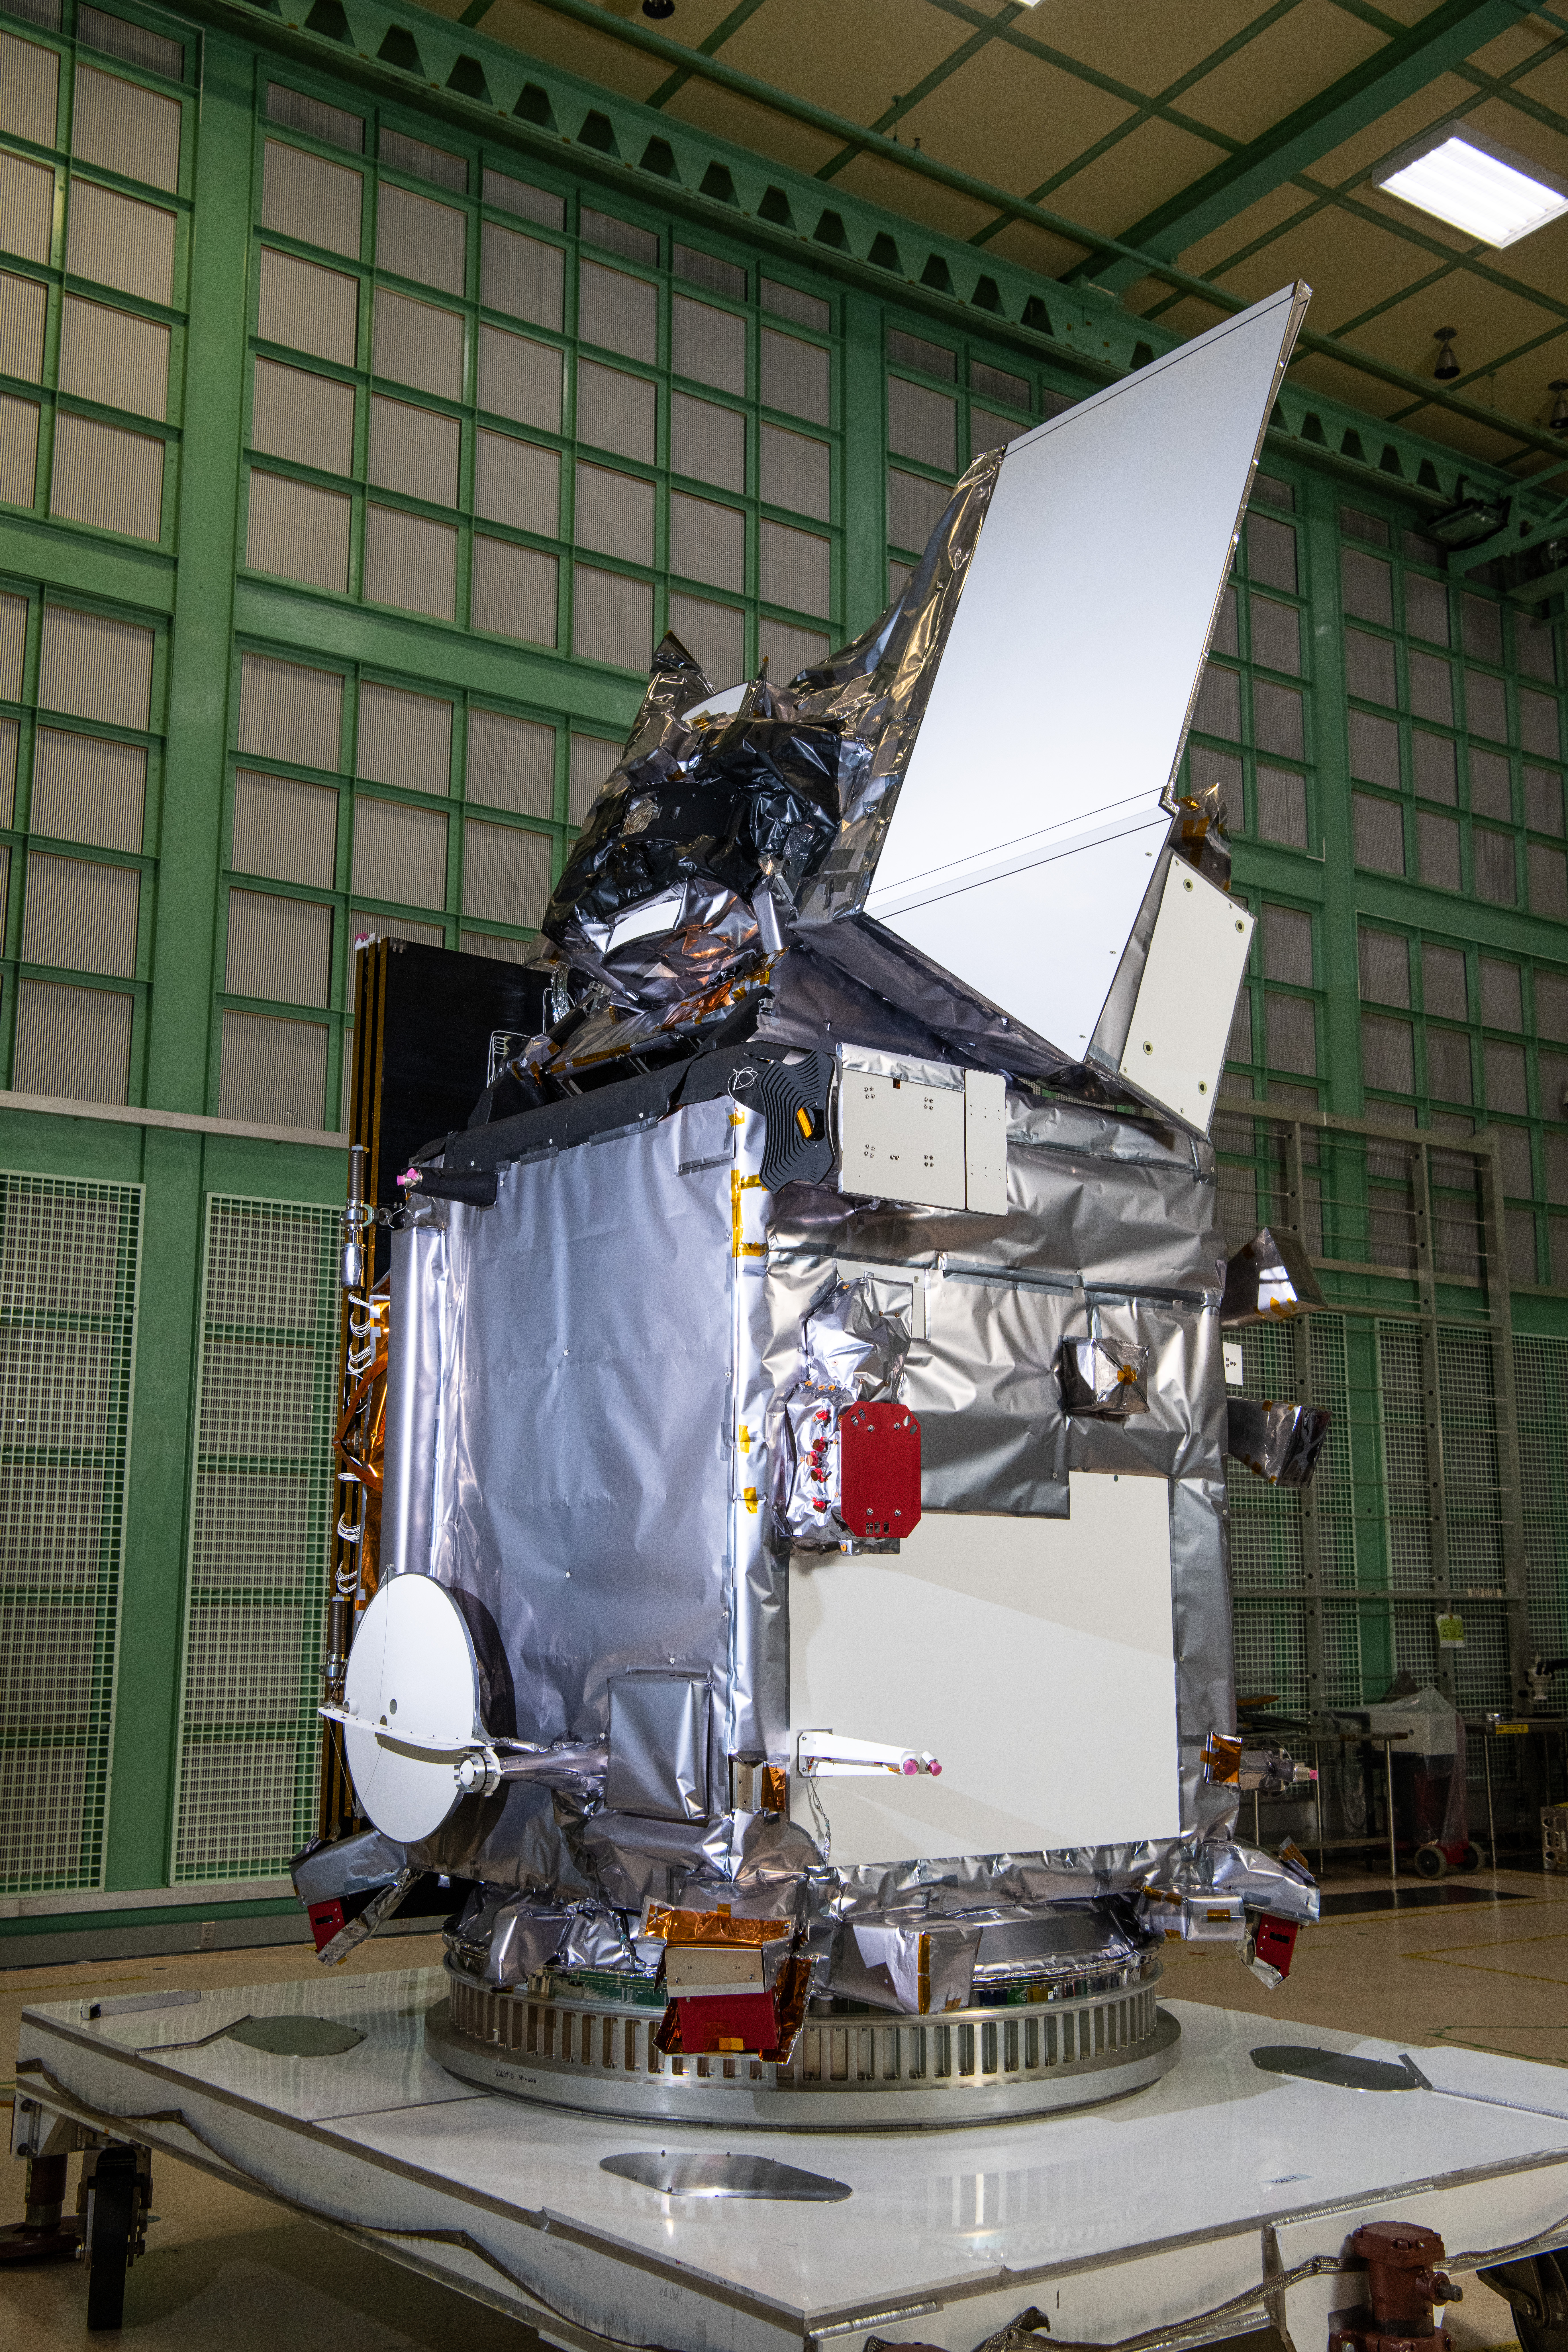

The Plankton, Aerosol, Cloud, ocean Ecosystem (PACE) in the clean room at NASA's Goddard Space Flight Center in Greenbelt, Maryland on October 31st, 2023. PACE's unprecedented spectral coverage will provide the first-ever global measurements designed to identify phytoplankton community composition. The mission will make global ocean color measurements, using the Ocean Color Instrument (OCI), to provide extended data records on ocean ecology and global biogeochemistry along with polarimetry measurements, using the Spectro-polarimeter for Planetary Exploration (SPEXone) and the Hyper Angular Research Polarimeter (HARP2) to provide extended data records on clouds and aerosols. The Earth-observing satellite mission, built at Goddard Space Flight Center in Greenbelt, MD, will continue and advance observations of global ocean color, biogeochemistry, and ecology, as well as the carbon cycle, aerosols and clouds.

Credit: NASA / Denny Henry